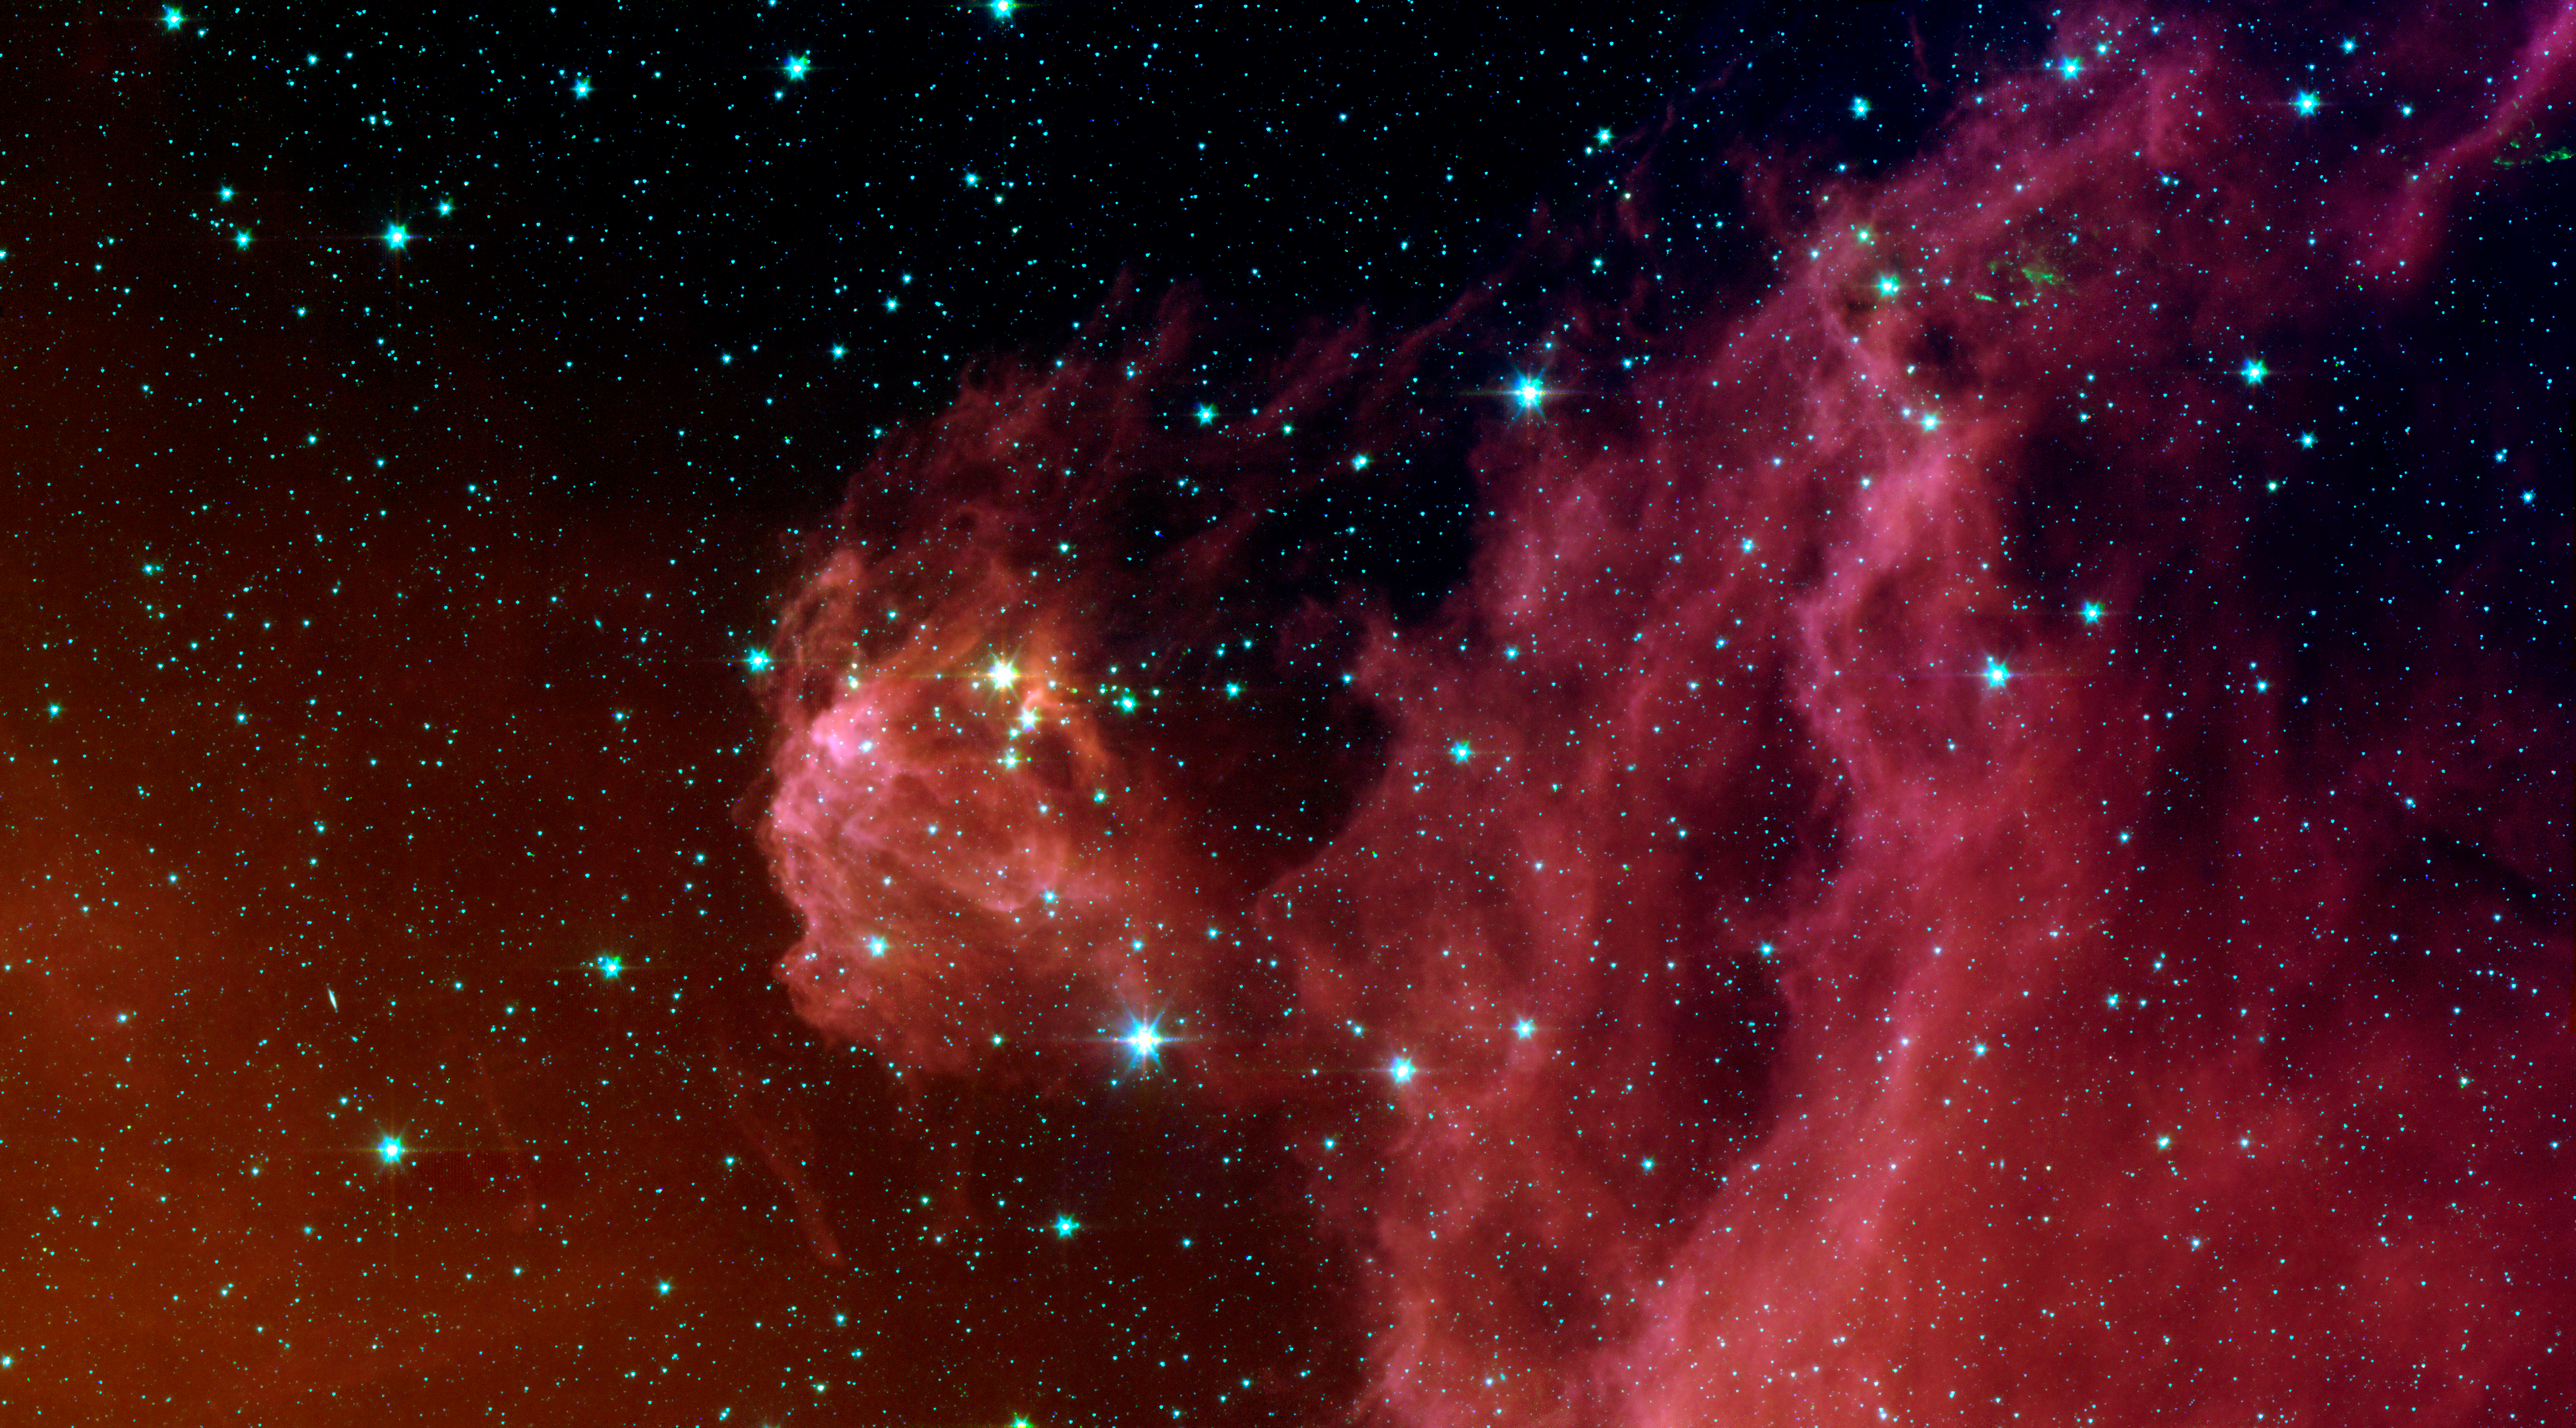

Young Stars Emerge from Orion’s Head

This image from NASA’s Spitzer Space Telescope shows infant stars “hatching” in the head of the hunter constellation, Orion. Astronomers suspect that shockwaves from a supernova explosion in Orion’s head, nearly three million years ago, may have initiated this newfound birth.

The region featured in this Spitzer image is called Barnard 30. It is located approximately 1,300 light-years away and sits on the right side of Orion’s “head,” just north of the massive star Lambda Orionis.

Wisps of red in the cloud are organic molecules called polycyclic aromatic hydrocarbons. These molecules are formed anytime carbon-based materials are burned incompletely. On Earth, they can be found in the sooty exhaust from automobile and airplane engines. They also coat the grills where charcoal-broiled meats are cooked.

This image shows infrared light captured by Spitzer’s infrared array camera. Light with wavelengths of 8 and 5.8 microns (red and orange) comes mainly from dust that has been heated by starlight. Light of 4.5 microns (green) shows hot gas and dust; and light of 3.6 microns (blue) is from starlight.

Credit: NASA/JPL-Caltech/ Laboratorio de Astrofísica Espacial y Física Fundamental